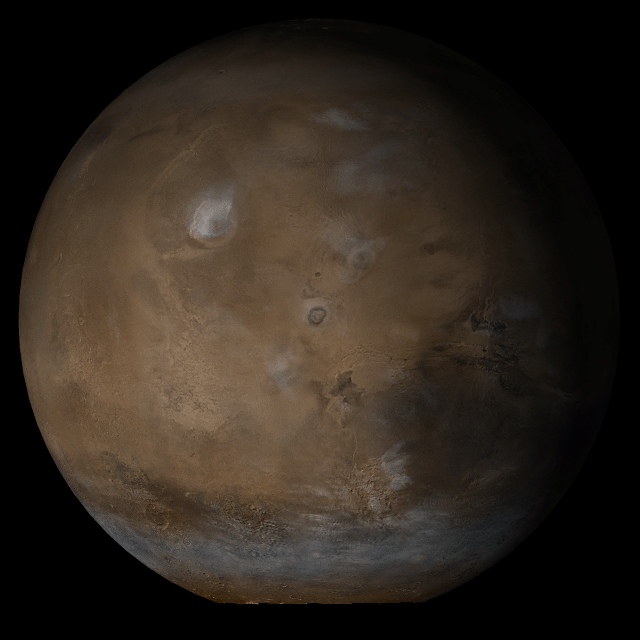

Tharsis

4 January 2004
This picture is a composite of Mars Global Surveyor (MGS) Mars Orbiter Camera (MOC) daily global images acquired at Ls 145° during a previous Mars year. This month, Mars looks similar, as Ls 145° occurs in mid-January 2005.

This picture shows the Tharsis face of Mars. Over the course of the month, additional faces of Mars as it appears at this time of year are being posted for MOC Picture of the Day.

Ls, solar longitude, is a measure of the time of year on Mars. Mars travels 360° around the Sun in 1 Mars year. The year begins at Ls 0°–the start of northern spring and southern summer. In January 2005, it is northern summer and southern winter. The seasons on Mars occur according to Ls, described in the following table:

LsSeason0° – 90°northern spring, southern autumn90° – 180°northern summer, southern winter180° – 270°northern autumn, southern spring270° – 360°northern winter, southern summer

Credit: NASA/JPL/Malin Space Science Systems